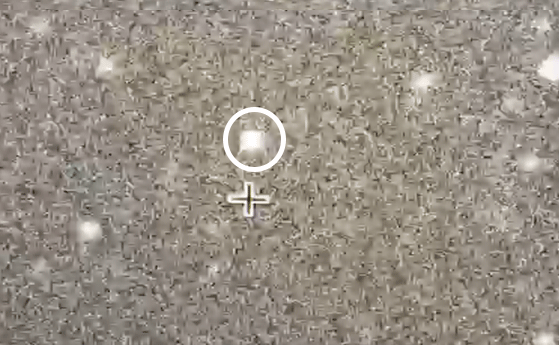

Wink of a Star

NASA’s New Horizons team trained mobile telescopes on an unnamed star (circled) from a remote area of Argentina on July 17, 2017. A Kuiper Belt object 4.1 billion miles from Earth — known as 2014 MU69 — briefly blocked the light from the background star, in what’s known as an occultation. The time difference between frames is 200 milliseconds, or 0.2 seconds. This data will help scientists better measure the shape, size and environment around the object. The New Horizons spacecraft will fly by this ancient relic of solar system formation on Jan. 1, 2019. It will be the most distant object ever explored by a spacecraft.

The Johns Hopkins University Applied Physics Laboratory in Laurel, Maryland, designed, built, and operates the New Horizons spacecraft, and manages the mission for NASA’s Science Mission Directorate. The Southwest Research Institute, based in San Antonio, leads the science team, payload operations and encounter science planning. New Horizons is part of the New Frontiers Program managed by NASA’s Marshall Space Flight Center in Huntsville, Alabama.

Credit: NASA/Johns Hopkins University Applied Physics Laboratory/Southwest Research Institute